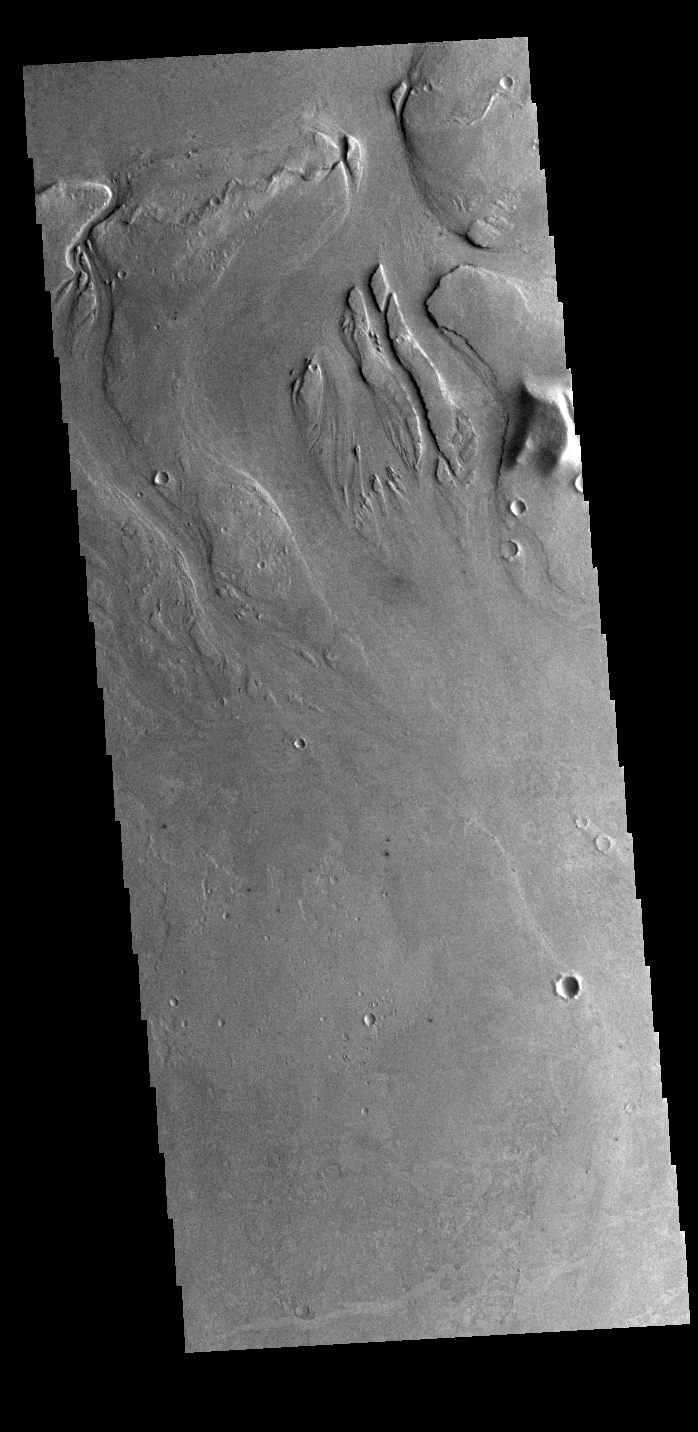

Athabasca Valles

This VIS image shows part of the channel called Athabasca Valles. Several streamlined islands are visible at the top of the image.

Credit: NASA/JPL-Caltech/ASU